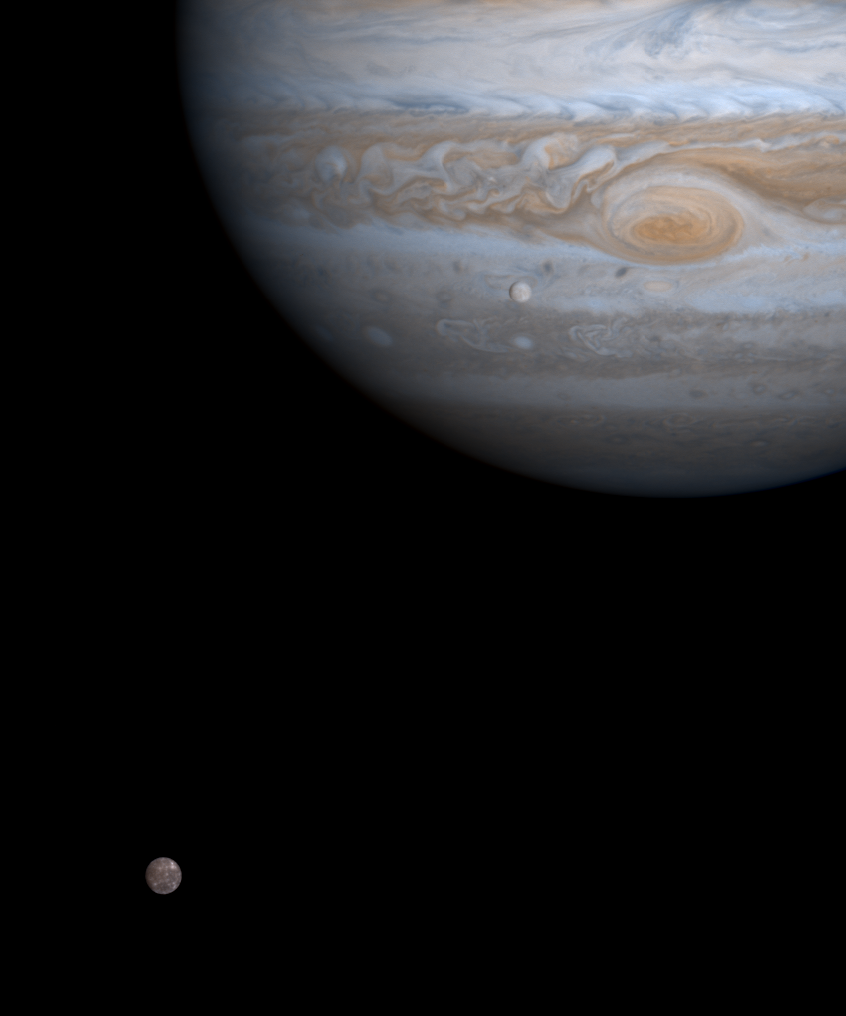

Europa and Callisto under the Watchful Gaze of Jupiter

One moment in an ancient, orbital dance is caught in this color picture taken by NASA’s Cassini spacecraft on Dec. 7, 2000, just as two of Jupiter’s four major moons, Europa and Callisto, were nearly perfectly aligned with each other and the center of the planet.

The distances are deceiving. Europa, seen against Jupiter, is 600,000 kilometers (370,000 miles) above the planet’s cloud tops. Callisto, at lower left, is nearly three times that distance from the cloud tops. Europa is a bit smaller than Earth’s Moon and has one of the brightest surfaces in the solar system. Callisto is 50 percent bigger — roughly the size of Saturn’s largest satellite, Titan — and three times darker than Europa. Its brightness had to be enhanced in this picture, relative Europa’s and Jupiter’s, in order for Callisto to be seen in this image.

Europa and Callisto have had very different geologic histories but share some surprising similarities, such as surfaces rich in ice. Callisto has apparently not undergone major internal compositional stratification, but Europa’s interior has differentiated into a rocky core and an outer layer of nearly pure ice. Callisto’s ancient surface is completely covered by large impact craters: The brightest features seen on Callisto in this image were discovered by the Voyager spacecraft in 1979 to be bright craters, like those on our Moon. In contrast, Europa’s young surface is covered by a wild tapestry of ridges, chaotic terrain and only a handful of large craters.

Recent data from the magnetometer carried by the Galileo spacecraft, which has been in orbit around Jupiter since 1995, indicate the presence of conducting fluid, most likely salty water, inside both worlds.

Scientists are eager to discover whether the surface of Saturn’s Titan resembles that of Callisto or Europa, or whether it is entirely different when Cassini finally reaches its destination in 2004.

Cassini is a cooperative project of NASA, the European Space Agency and the Italian Space Agency. The Jet Propulsion Laboratory, a division of the California Institute of Technology in Pasadena, manages the Cassini mission for NASA’s Office of Space Science, Washington, D.C.

Credit: NASA/JPL/University of Arizona